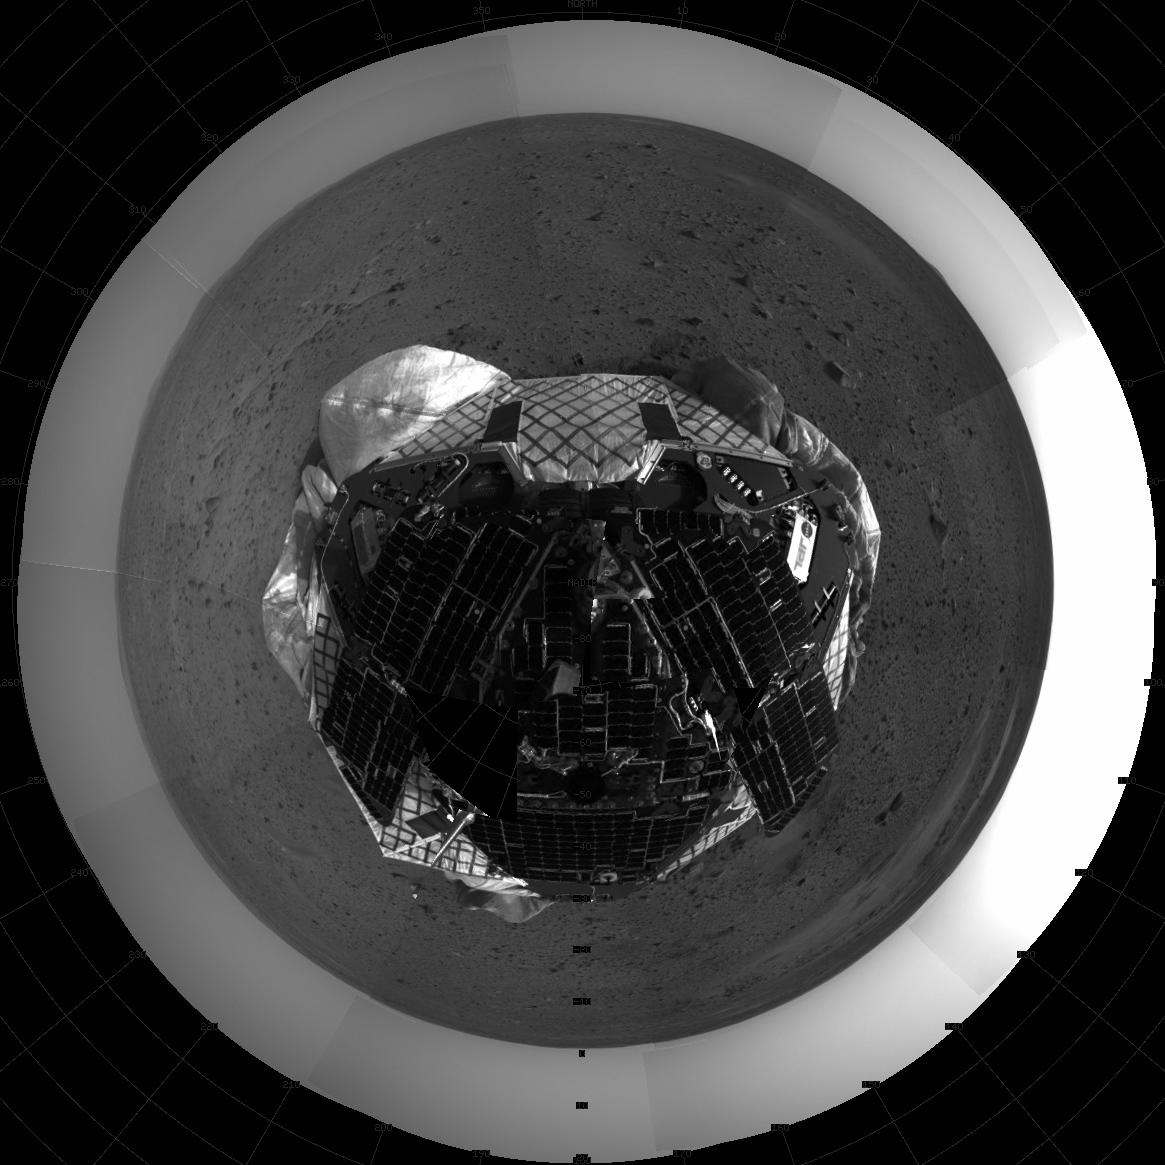

View From Above Spirit on Mars

This mosaic image taken by the navigation camera on the Mars Exploration Rover Spirit represents an overhead view of the rover on the surface of Mars.

Credit: NASA/JPL